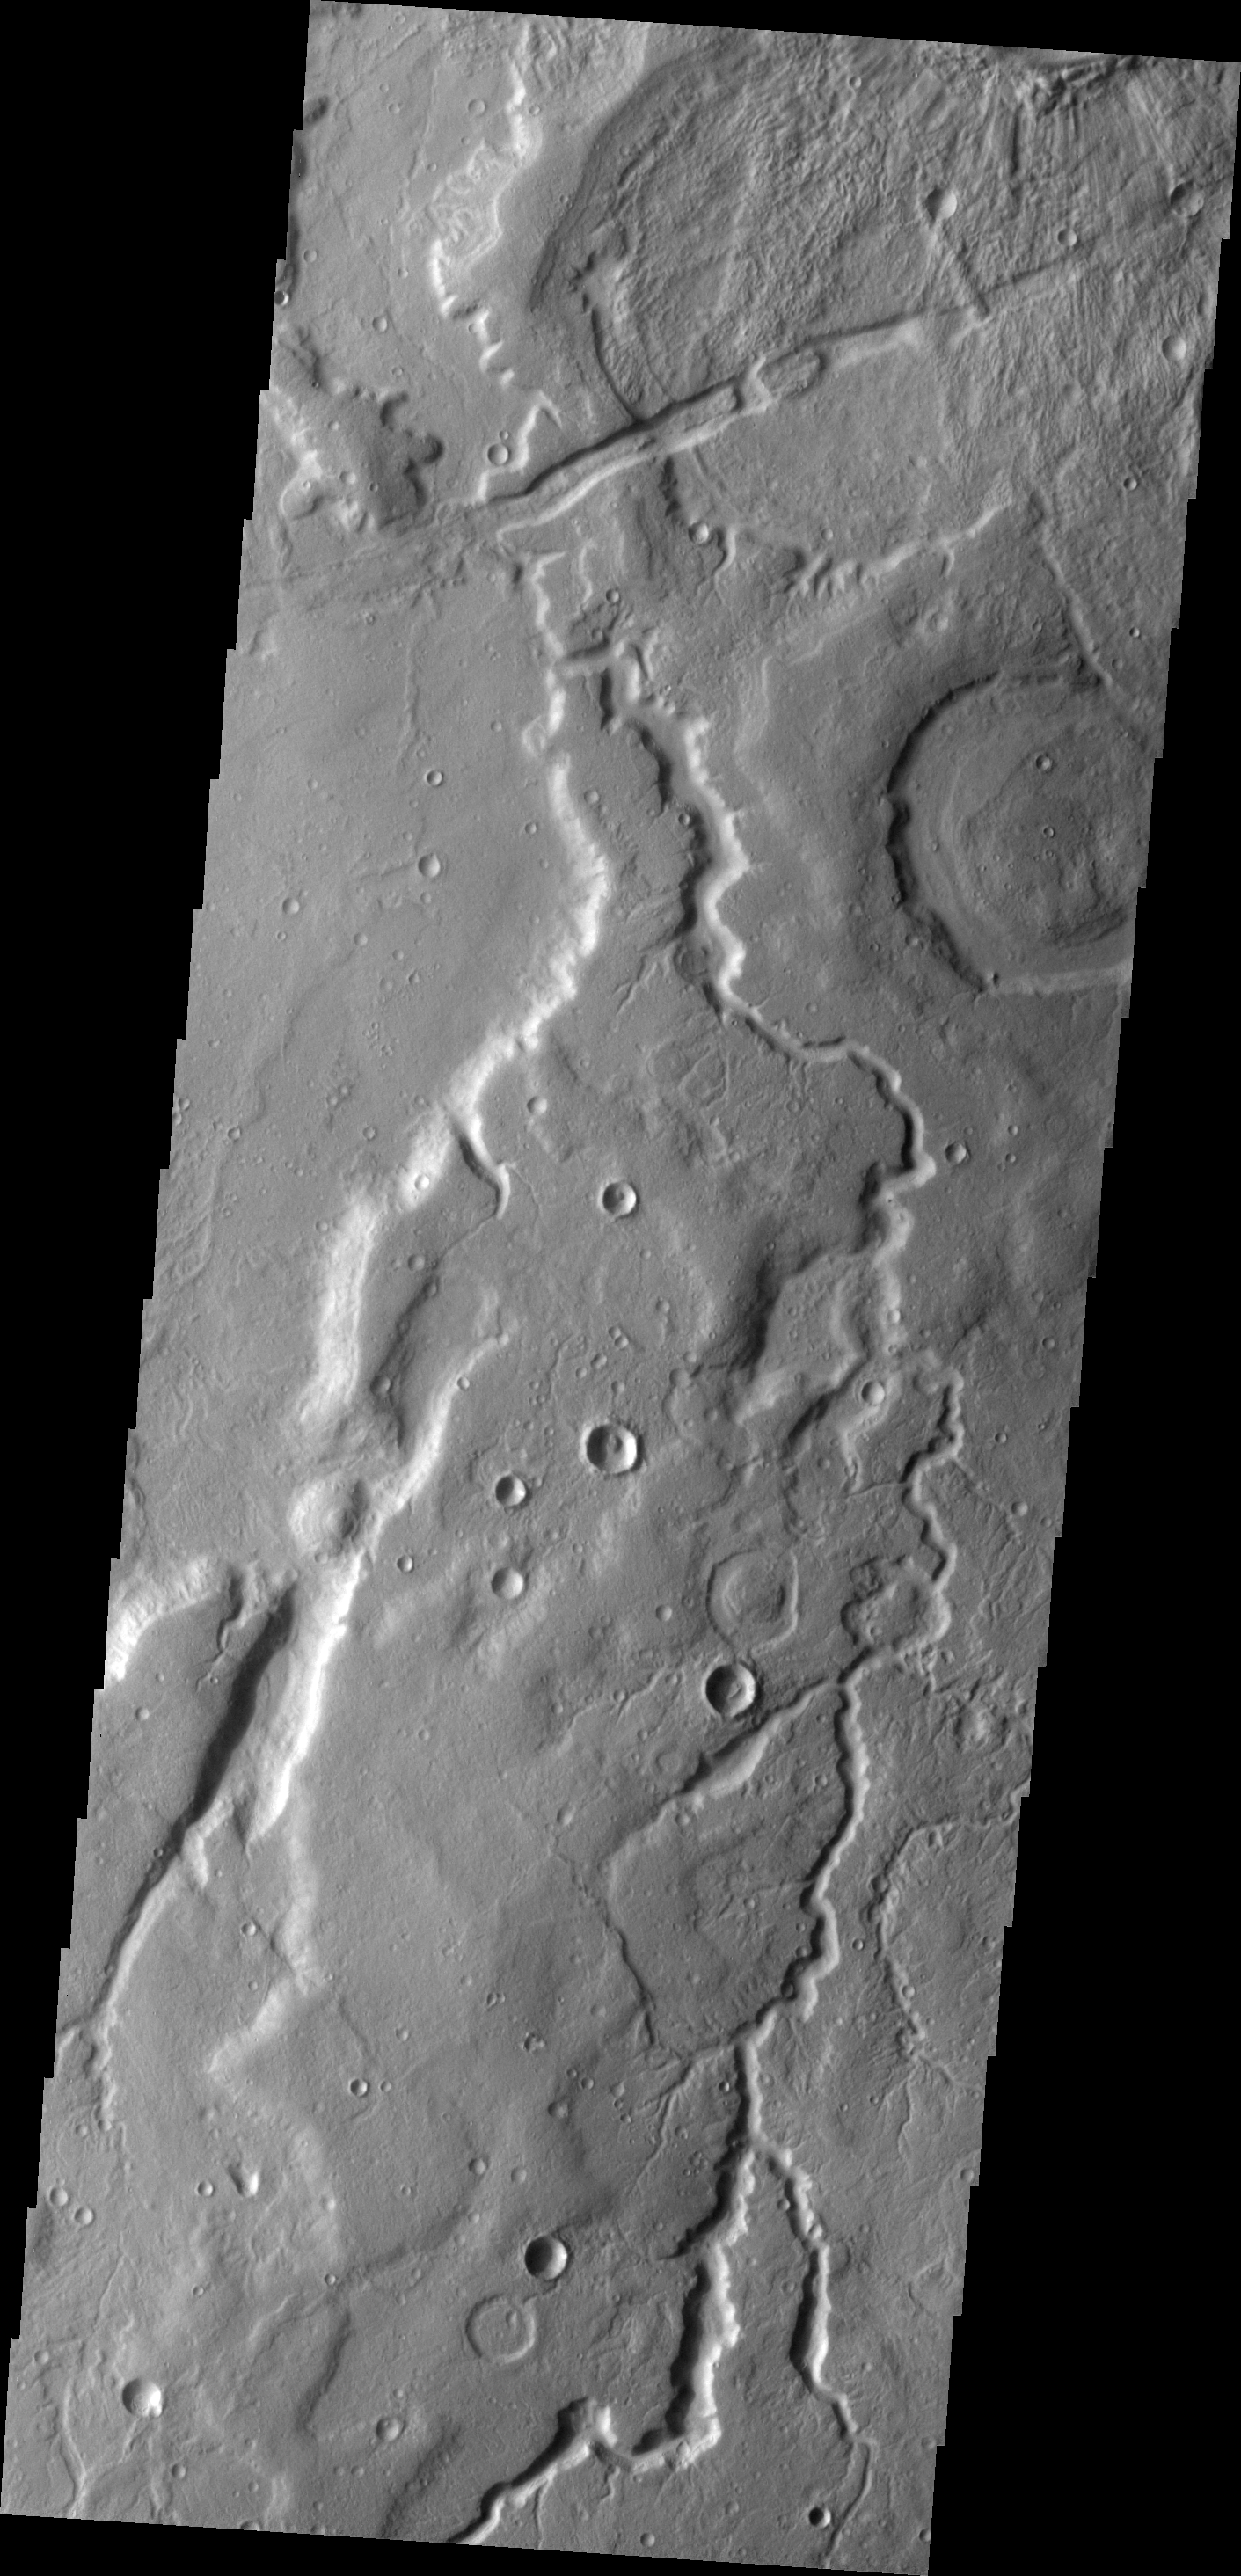

Tempe Terra

The unnamed channel in this VIS image is located on the eastern margin of Tempe Terra.

Image information: VIS instrument. Latitude 43.6N, Longitude 305.2E. 19 meter/pixel resolution.

Please see the THEMIS Data Citation Note for details on crediting THEMIS images.

Note: this THEMIS visual image has not been radiometrically nor geometrically calibrated for this preliminary release. An empirical correction has been performed to remove instrumental effects. A linear shift has been applied in the cross-track and down-track direction to approximate spacecraft and planetary motion. Fully calibrated and geometrically projected images will be released through the Planetary Data System in accordance with Project policies at a later time.

NASA’s Jet Propulsion Laboratory manages the 2001 Mars Odyssey mission for NASA’s Office of Space Science, Washington, D.C. The Thermal Emission Imaging System (THEMIS) was developed by Arizona State University, Tempe, in collaboration with Raytheon Santa Barbara Remote Sensing. The THEMIS investigation is led by Dr. Philip Christensen at Arizona State University. Lockheed Martin Astronautics, Denver, is the prime contractor for the Odyssey project, and developed and built the orbiter. Mission operations are conducted jointly from Lockheed Martin and from JPL, a division of the California Institute of Technology in Pasadena.

Credit: NASA/JPL/ASU